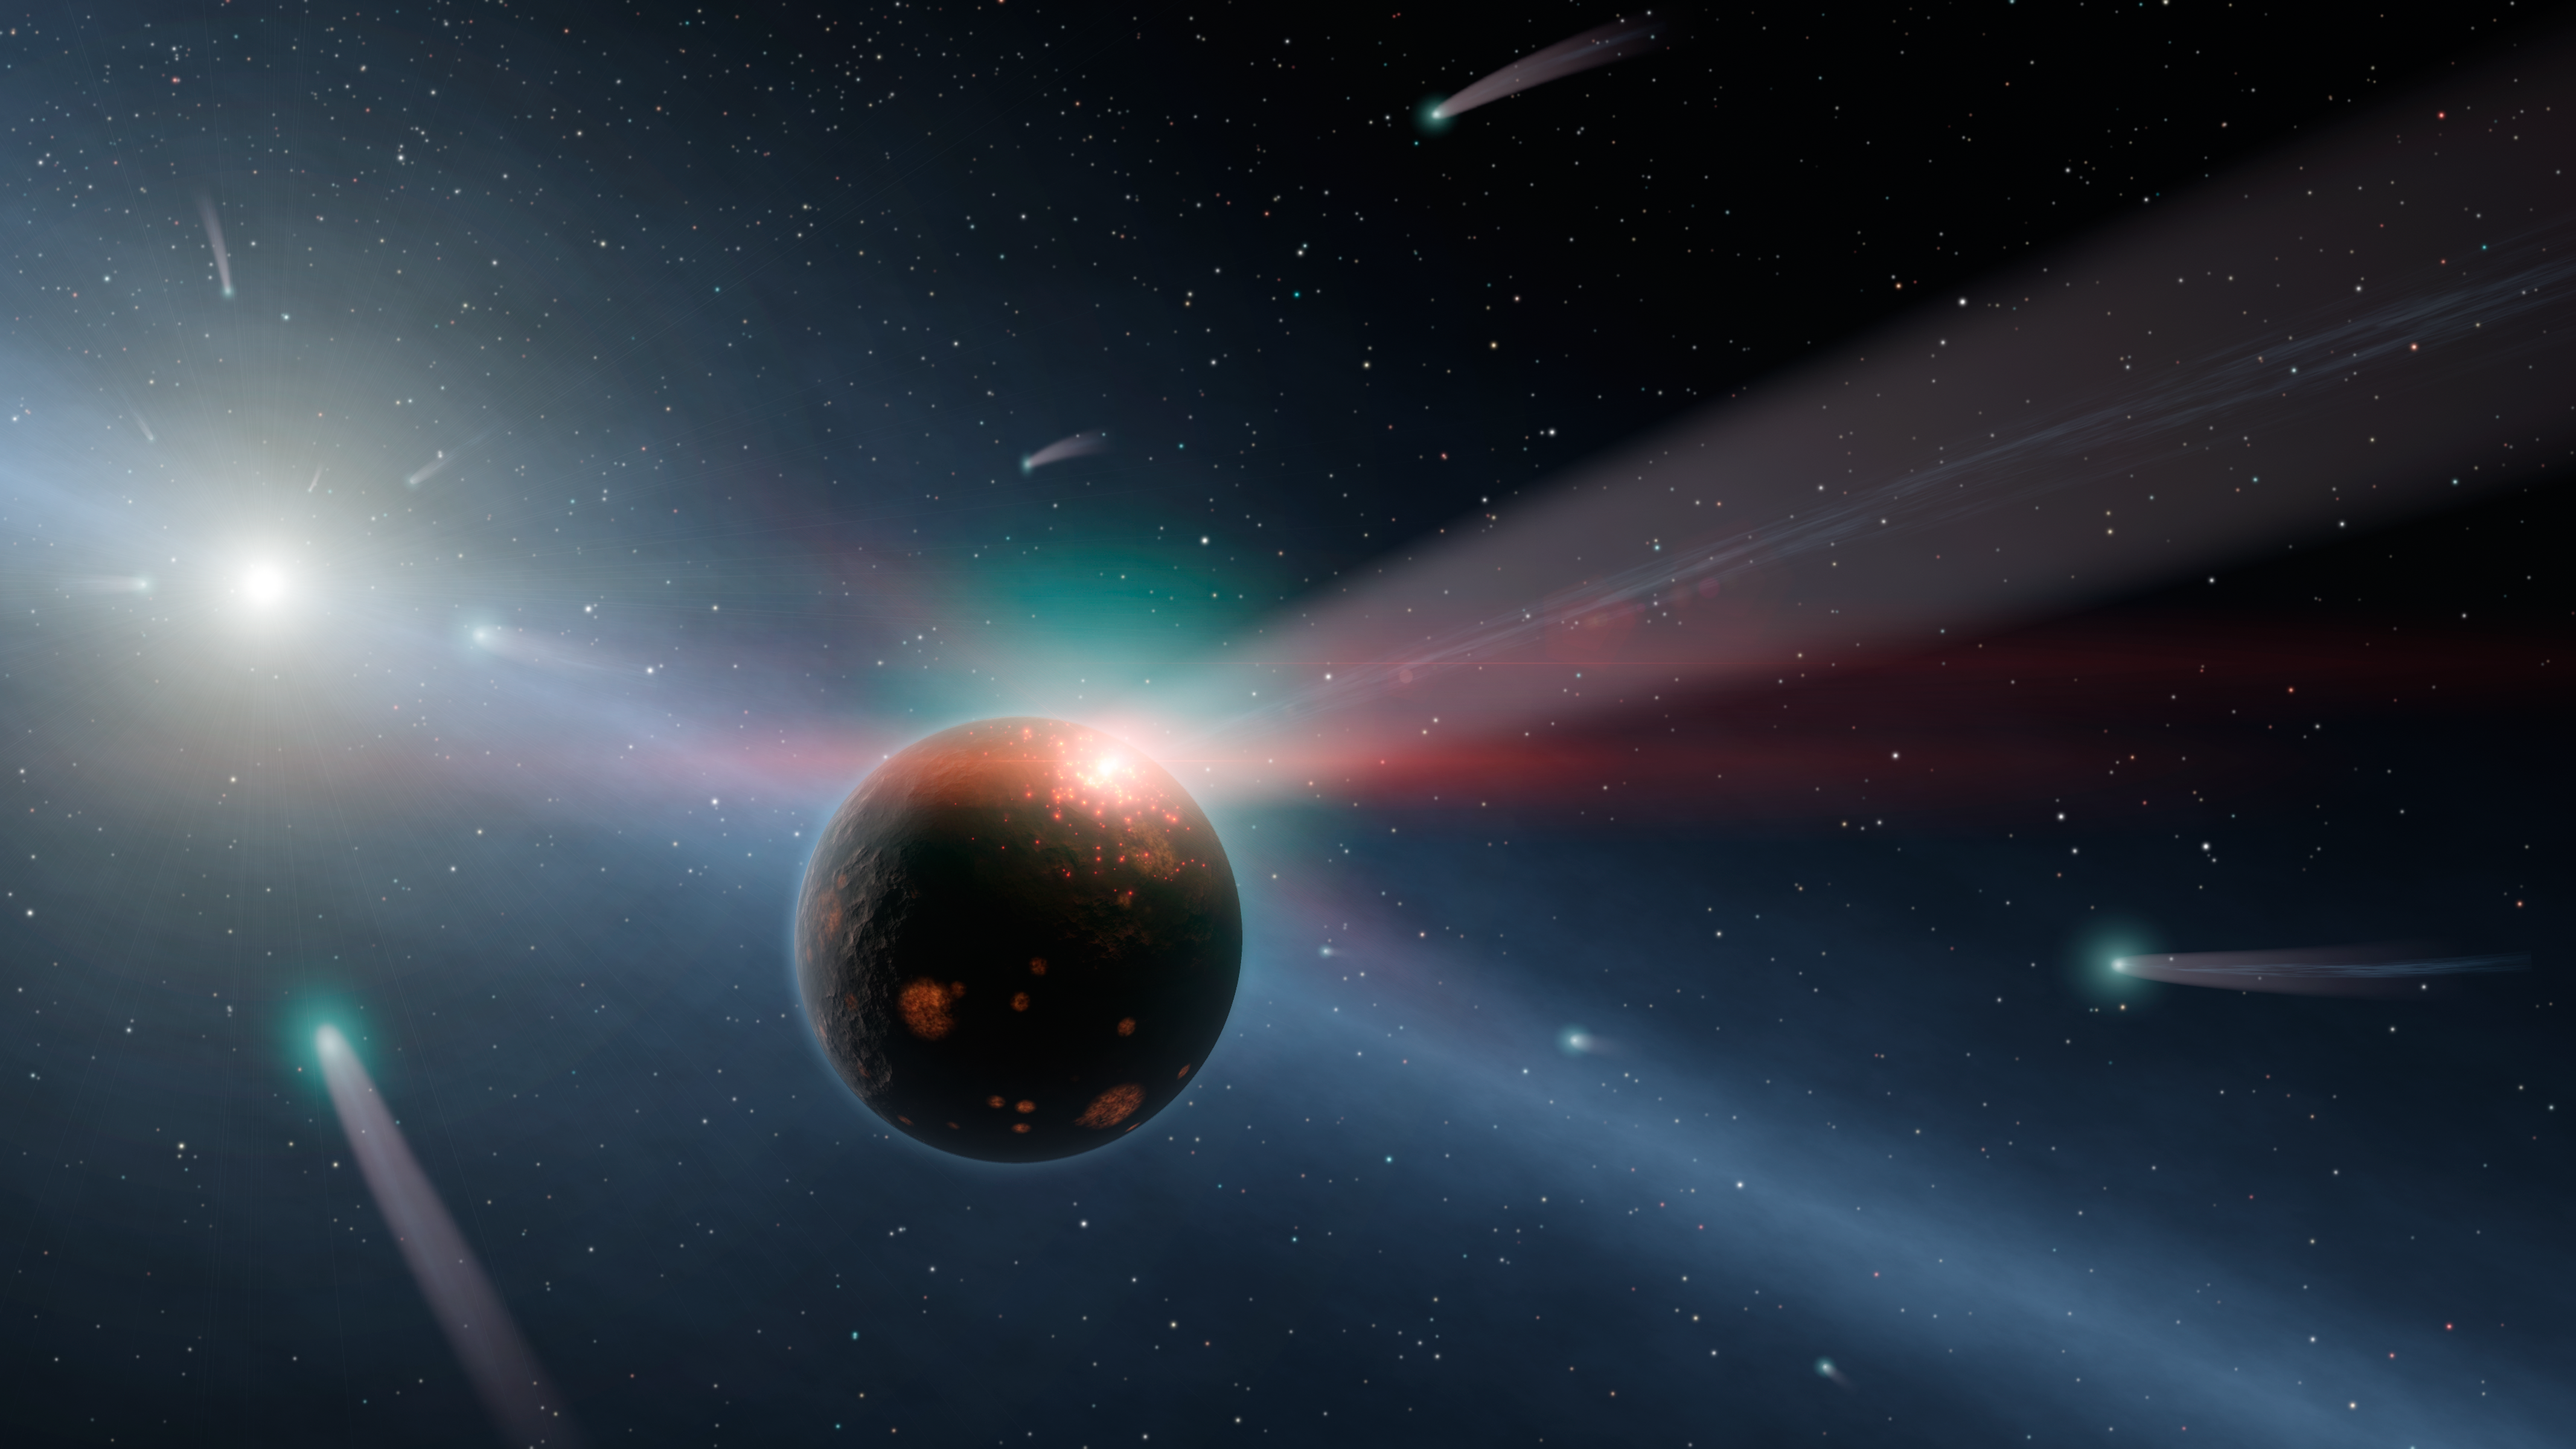

It's Raining Comets

This artist's conception illustrates a storm of comets around a star near our own, called Eta Corvi. Evidence for this barrage comes from NASA's Spitzer Space Telescope, whose infrared detectors picked up indications that one or more comets was recently torn to shreds after colliding with a rocky body. In this artist's conception, one such giant comet is shown smashing into a rocky planet, flinging ice- and carbon-rich dust into space, while also smashing water and organics into the surface of the planet. A glowing red flash captures the moment of impact on the planet. Yellow-white Eta Corvi is shown to the left, with still more comets streaming toward it.

Spitzer detected spectral signatures of water ice, organics and rock around Eta Corvi -- key ingredients of comets. This is the first time that evidence for such a comet storm has been seen around another star. Eta Corvi is just about the right age, about one billion years old, to be experiencing a bombardment of comets akin to what occurred in our own solar system at 600 to 800 millions years of age, termed the Late Heavy Bombardment.

Scientists say the Late Heavy Bombardment was triggered in our solar system by the migration of our outer planets, which jostled icy comets about, sending some of them flying inward. The incoming comets scarred our moon and pummeled our inner planets. They may have even brought materials to Earth that helped kick start life.

Credit: NASA/JPL-Caltech/R. Hurt (SSC)